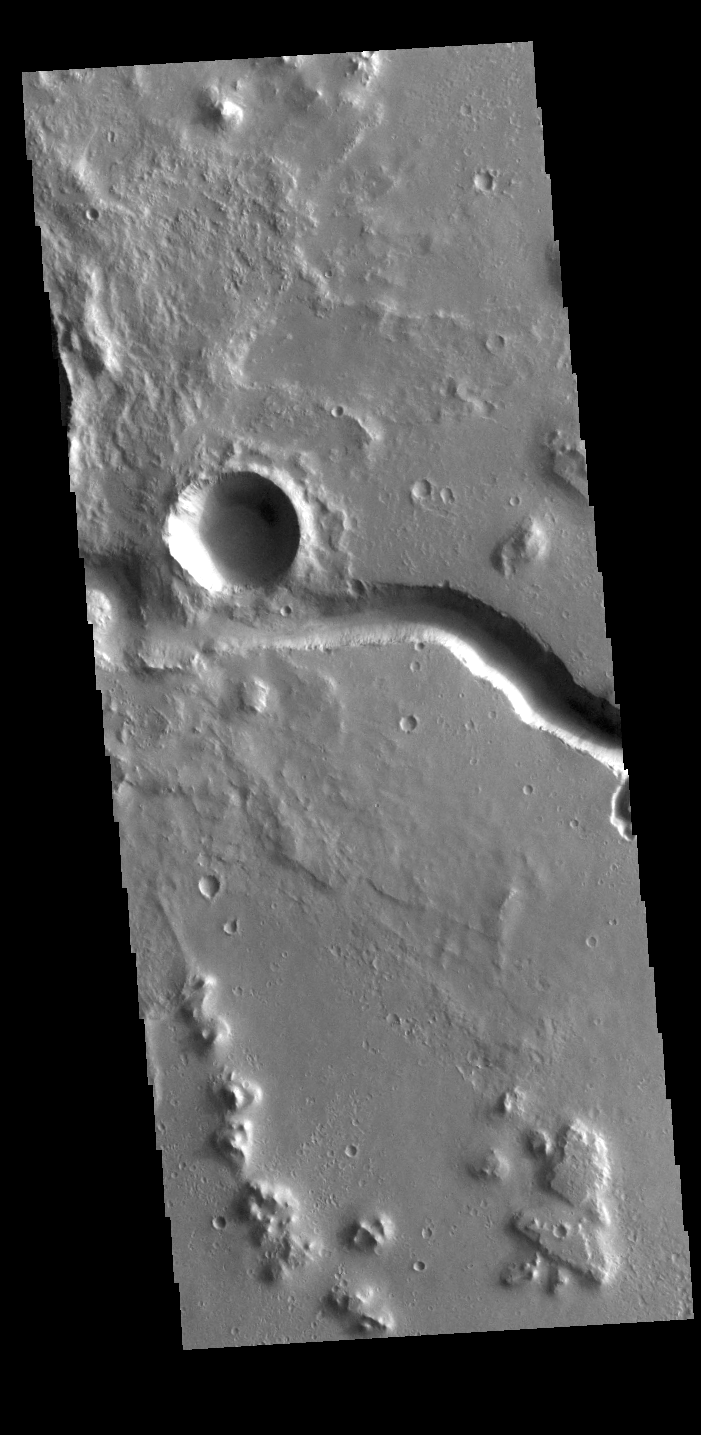

Hephaestus Fossae

This VIS image shows part of Hephaestus Fossae. Hephaestus Fossae is a complex channel system in Utopia Planitia near Elysium Mons. It has been proposed that the channel formed by the release of melted subsurface ice during the impact event that created the crater just off the left side of the image – only the ejecta is seen in this image. The crater is fairly young, as there is only minimal modification of the crater floor. While it appears that the crater sits of top of the channel, the creation of the crater may have also created the channel. The impact event would have caused subsurface heating, melting any subsurface ice in the region which would have created surface flow to form the channel. Additionally, the nearby Elysium volcanic center created subsurface heating that may have played a part in creating both Hephaestus Fossae and Hebrus Valles to the north.

Credit: NASA/JPL-Caltech/ASU